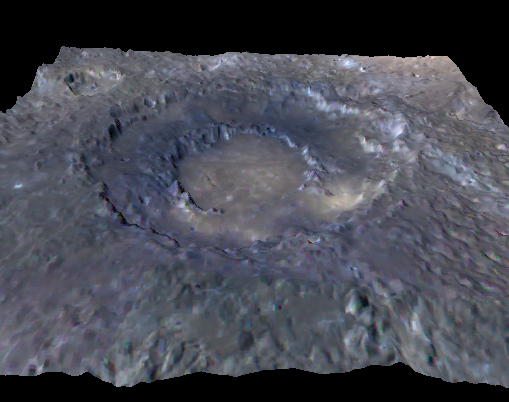

A Bit of an Exaggeration

This is a still image taken from a rotating movie of Mercury’s Rachmaninoff impact basin. An enhanced-color image has been draped over a digital elevation model of the surface. The vertical exaggeration is 7 times. The basin’s outer rim is about 306 km in diameter and the inner (peak) ring is about 140 km in diameter. The smooth plains within the center appear tan in this presentation, emphasizing their compositional contrast with the dark, bluer rocks that form the peak ring mountains. Images from the Mercury Dual Imaging System on board NASA’s MESSENGER spacecraft were processed to provide the color and elevation information used to create this view.

The color base map shown here consists of MDIS images taken through eight different color filters. It is part of a global color map that covers more than 99% of Mercury’s surface with an average resolution of about 1 kilometer per pixel.

Instrument: Wide Angle Camera (WAC) of the Mercury Dual Imaging System (MDIS)
Center Latitude: 27.8°
Center Longitude: 58° E

The MESSENGER spacecraft is the first ever to orbit the planet Mercury, and the spacecraft’s seven scientific instruments and radio science investigation are unraveling the history and evolution of the Solar System’s innermost planet. Visit the Why Mercury? section of this website to learn more about the key science questions that the MESSENGER mission is addressing. During the one-year primary mission, MDIS acquired 88,746 images and extensive other data sets. MESSENGER is now in a year-long extended mission, during which plans call for the acquisition of more than 80,000 additional images to support MESSENGER’s science goals.

For information regarding the use of images, see the MESSENGER image use policy.

Credit: NASA/Johns Hopkins University Applied Physics Laboratory/Carnegie Institution of Washington